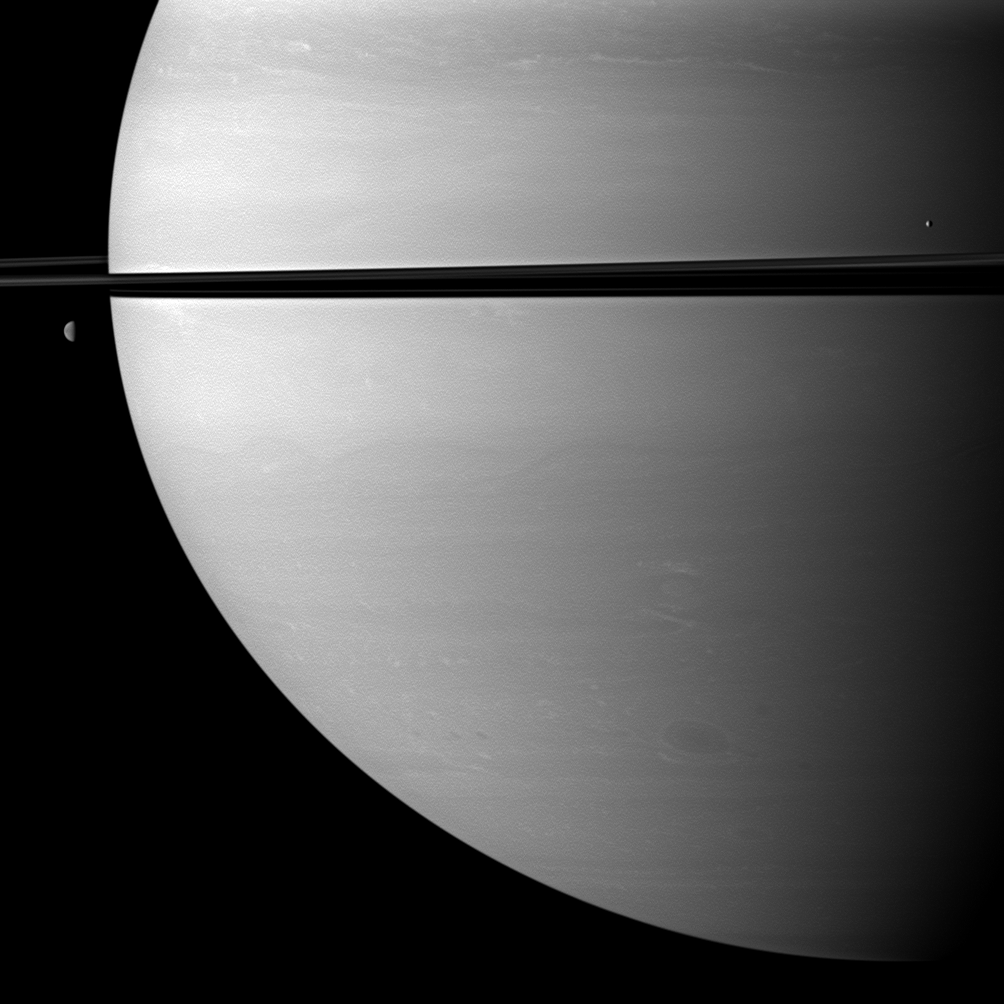

Attendant Pair

Two moons orbit serenely before Saturn while large storms churn through the planet’s southern hemisphere.

The moon Mimas (396 kilometers, or 246 miles across) is on the right. Dione (1,123 kilometers, or 698 miles across) is on the left. This view looks toward the northern, sunlit side of the rings from just above the ringplane.

The image was taken in visible red light with the Cassini spacecraft wide-angle camera on Nov. 23, 2009. The view was acquired at a distance of approximately 1.3 million kilometers (808,000 miles) from Saturn and at a Sun-Saturn-spacecraft, or phase, angle of 77 degrees. Image scale is 73 kilometers (45 miles) per pixel.

The Cassini-Huygens mission is a cooperative project of NASA, the European Space Agency and the Italian Space Agency. The Jet Propulsion Laboratory, a division of the California Institute of Technology in Pasadena, manages the mission for NASA’s Science Mission Directorate, Washington, D.C. The Cassini orbiter and its two onboard cameras were designed, developed and assembled at JPL. The imaging operations center is based at the Space Science Institute in Boulder, Colo.

Credit: NASA/JPL/Space Science Institute